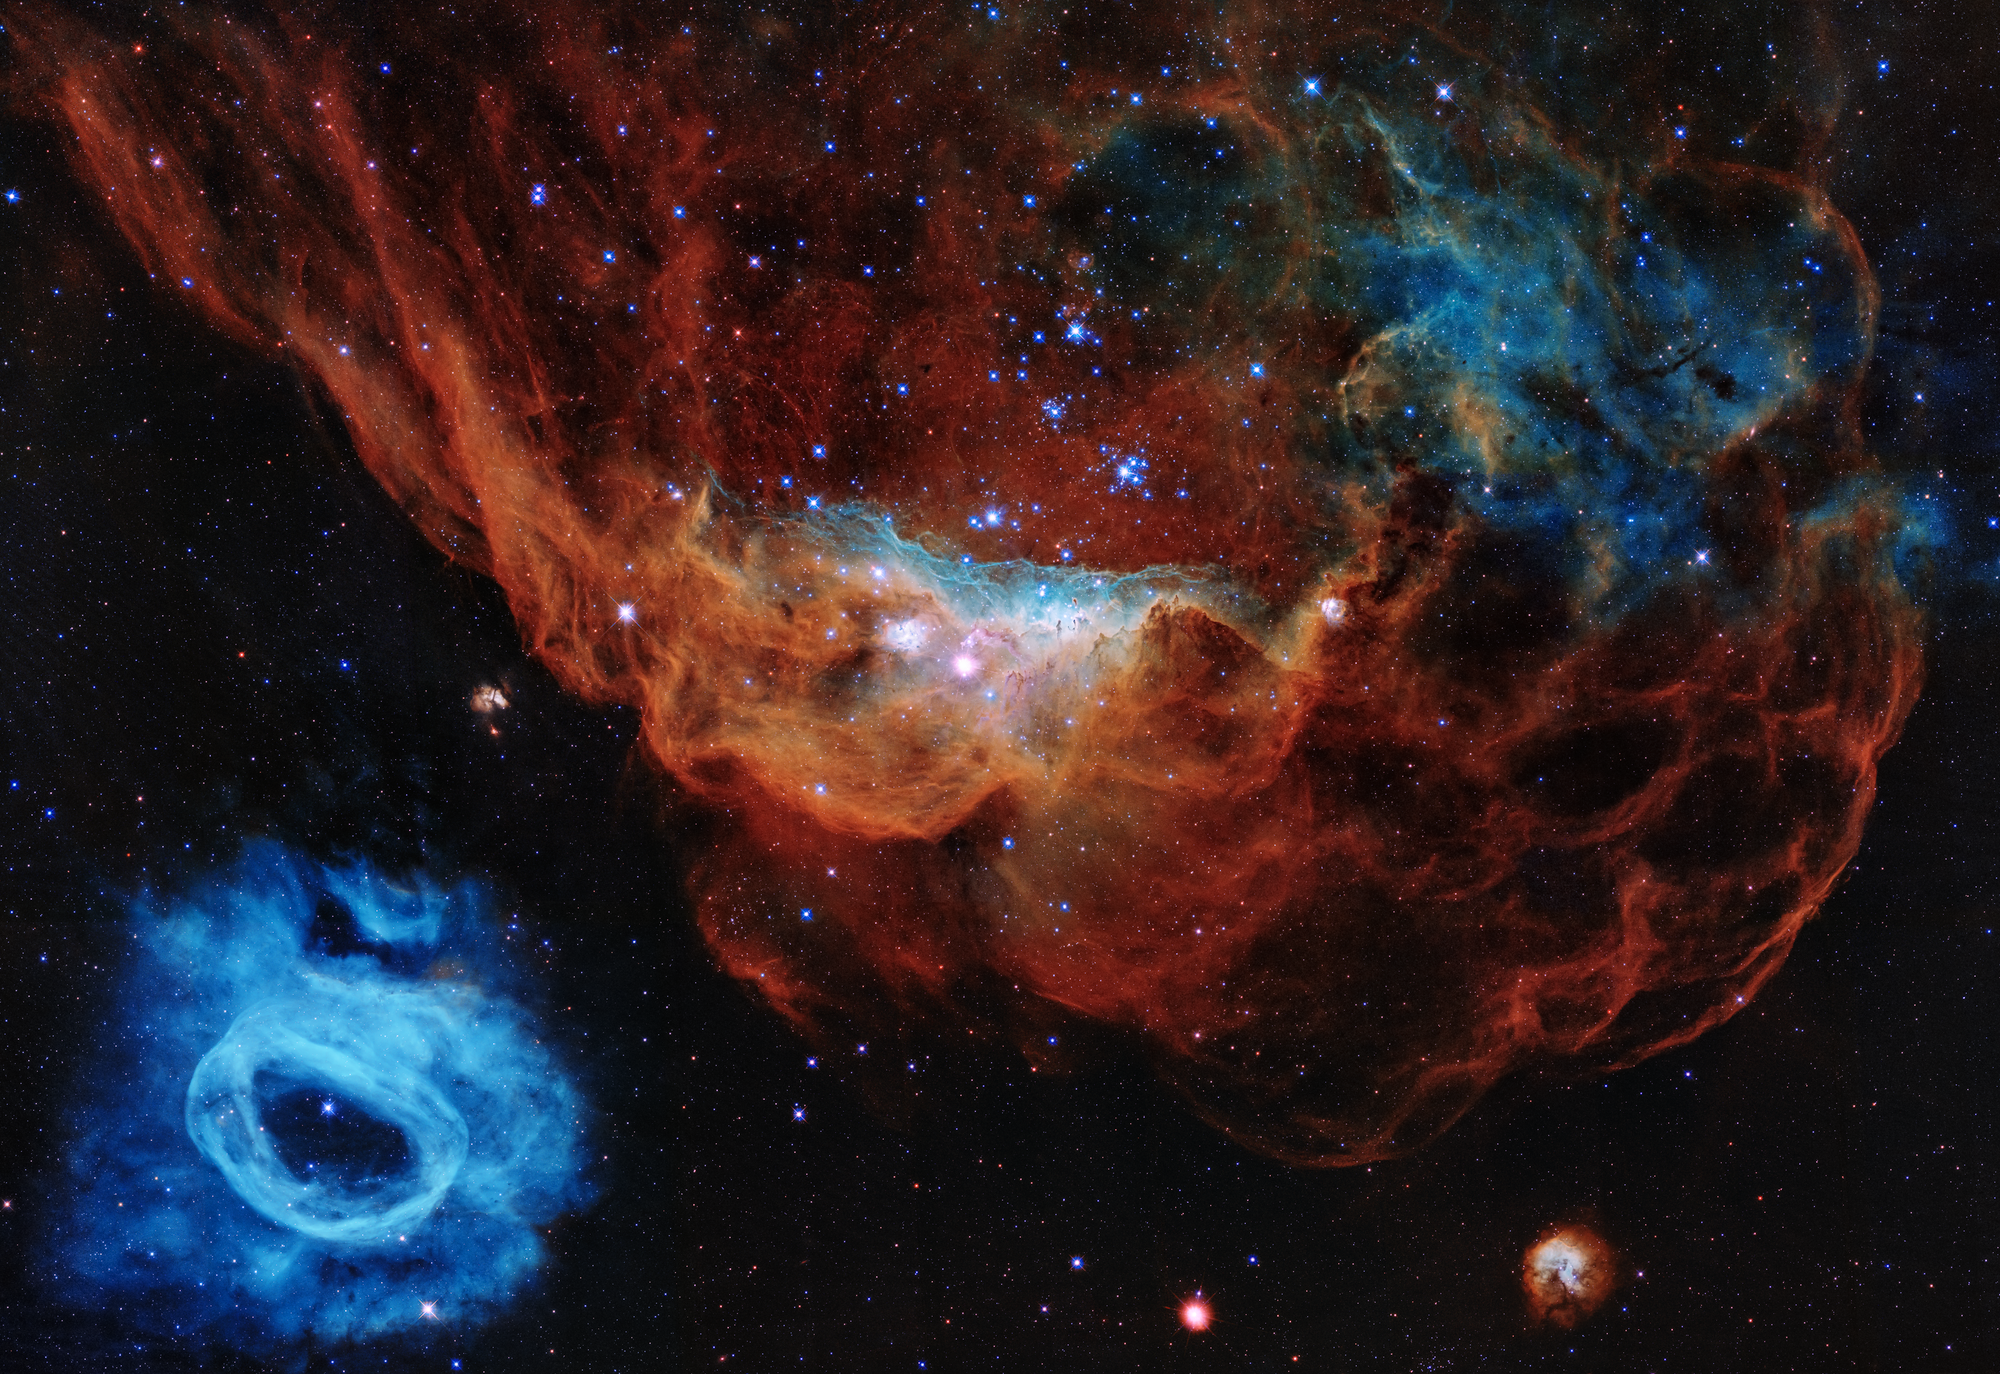

Cosmic Reef

Hubble Reveals a Tapestry of Blazing Starbirth

This Hubble image shows how young, energetic, massive stars illuminate and sculpt their birthplace with powerful winds and searing ultraviolet radiation.

In this Hubble portrait, the giant red nebula (NGC 2014) and its smaller blue neighbor (NGC 2020) are part of a vast star-forming region in the Large Magellanic Cloud, a satellite galaxy of the Milky Way, located 163,000 light-years away. The image is nicknamed the "Cosmic Reef," because the nebulas resemble an undersea world.

The sparkling centerpiece of NGC 2014 is a grouping of bright, hefty stars, each 10 to 20 times more massive than our Sun. The stars' ultraviolet radiation heats the surrounding dense gas. The massive stars also unleash fierce winds of charged particles that blast away lower-density gas, forming the bubble-like structures seen on the right, which resemble coral. The stars' powerful stellar winds are pushing gas and dust to the denser left side of the nebula, where it is piling up, creating a series of dark ridges bathed in starlight. The blue areas in NGC 2014 reveal the glow of oxygen, heated to nearly 20,000 degrees Fahrenheit by the blast of ultraviolet light. The cooler, red gas indicates the presence of hydrogen and nitrogen.

By contrast, the seemingly isolated blue nebula at lower left (NGC 2020) has been created by a solitary mammoth star 200,000 times brighter than our Sun. The blue gas was ejected by the star through a series of eruptive events during which it lost part of its outer envelope of material.

The image, taken by Hubble's Wide Field Camera 3, commemorates the Earth-orbiting observatory's 30 years in space.

Hubble Trivia

Launched on April 24, 1990, NASA's Hubble Space Telescope has made more than 1.4 million observations of nearly 47,000 celestial objects. More than 900,000 observations were taken with imaging instruments.

In its 30-year lifetime the telescope has racked up more than 175,000 trips around our planet, totaling about 4.4 billion miles.

Hubble observations have produced nearly 164 terabytes of data, which are available for present and future generations of researchers.

Astronomers using Hubble data have published more than 17,000 scientific papers, with more than 1,000 of those papers published in 2019.

Credit: NASA, ESA and STScI